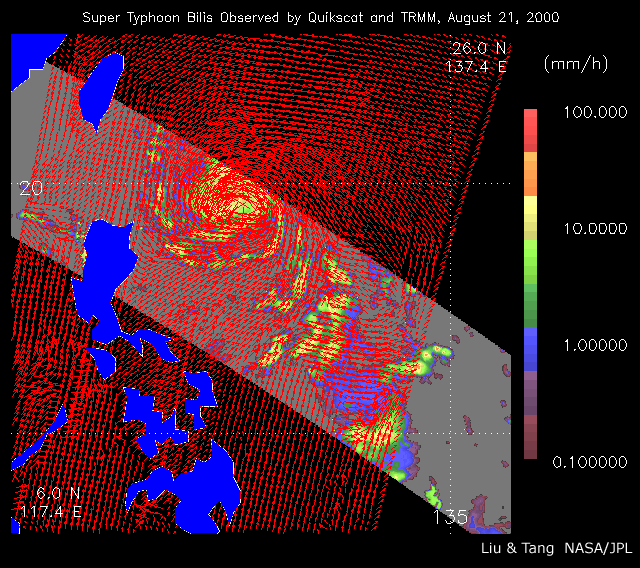

Typhoon Bilis

As super Typhoon Bilis, equal in strength to a category 5 hurricane, bore down on Taiwan, these images from August 21, 2000, show the massive storm’s most devastating components: rain and wind.

Conventional satellite data provide imagery of the clouds at the top of a storm. These images, however, were created by combining data from two NASA instruments capable of looking through a storm’s clouds and seeing what is going on at the surface. These two instruments passed over the same location about one hour apart.

The images show the surface winds, measured by SeaWinds on QuikScat’s radar scatterometer, as red arrows. The wind data are superimposed on rainfall measurements made by the microwave imager on the Tropical Rain Measuring Mission (TRMM). The scale on the right shows the amount of rainfall in millimeters per hour.

QuikSCAT, launched in June 1999, and TRMM, launched 18 months earlier, provide the opportunity to observe both wind and rain before landfall.

The SeaWinds on QuikScat project is managed for NASA’s Earth Science Enterprise by NASA’s Jet Propulsion Laboratory, Pasadena, Calif. TRMM is a joint US/Japanese mission managed by NASA’s Goddard Space Flight Center, Greenbelt, MD.

Credit: NASA/JPL